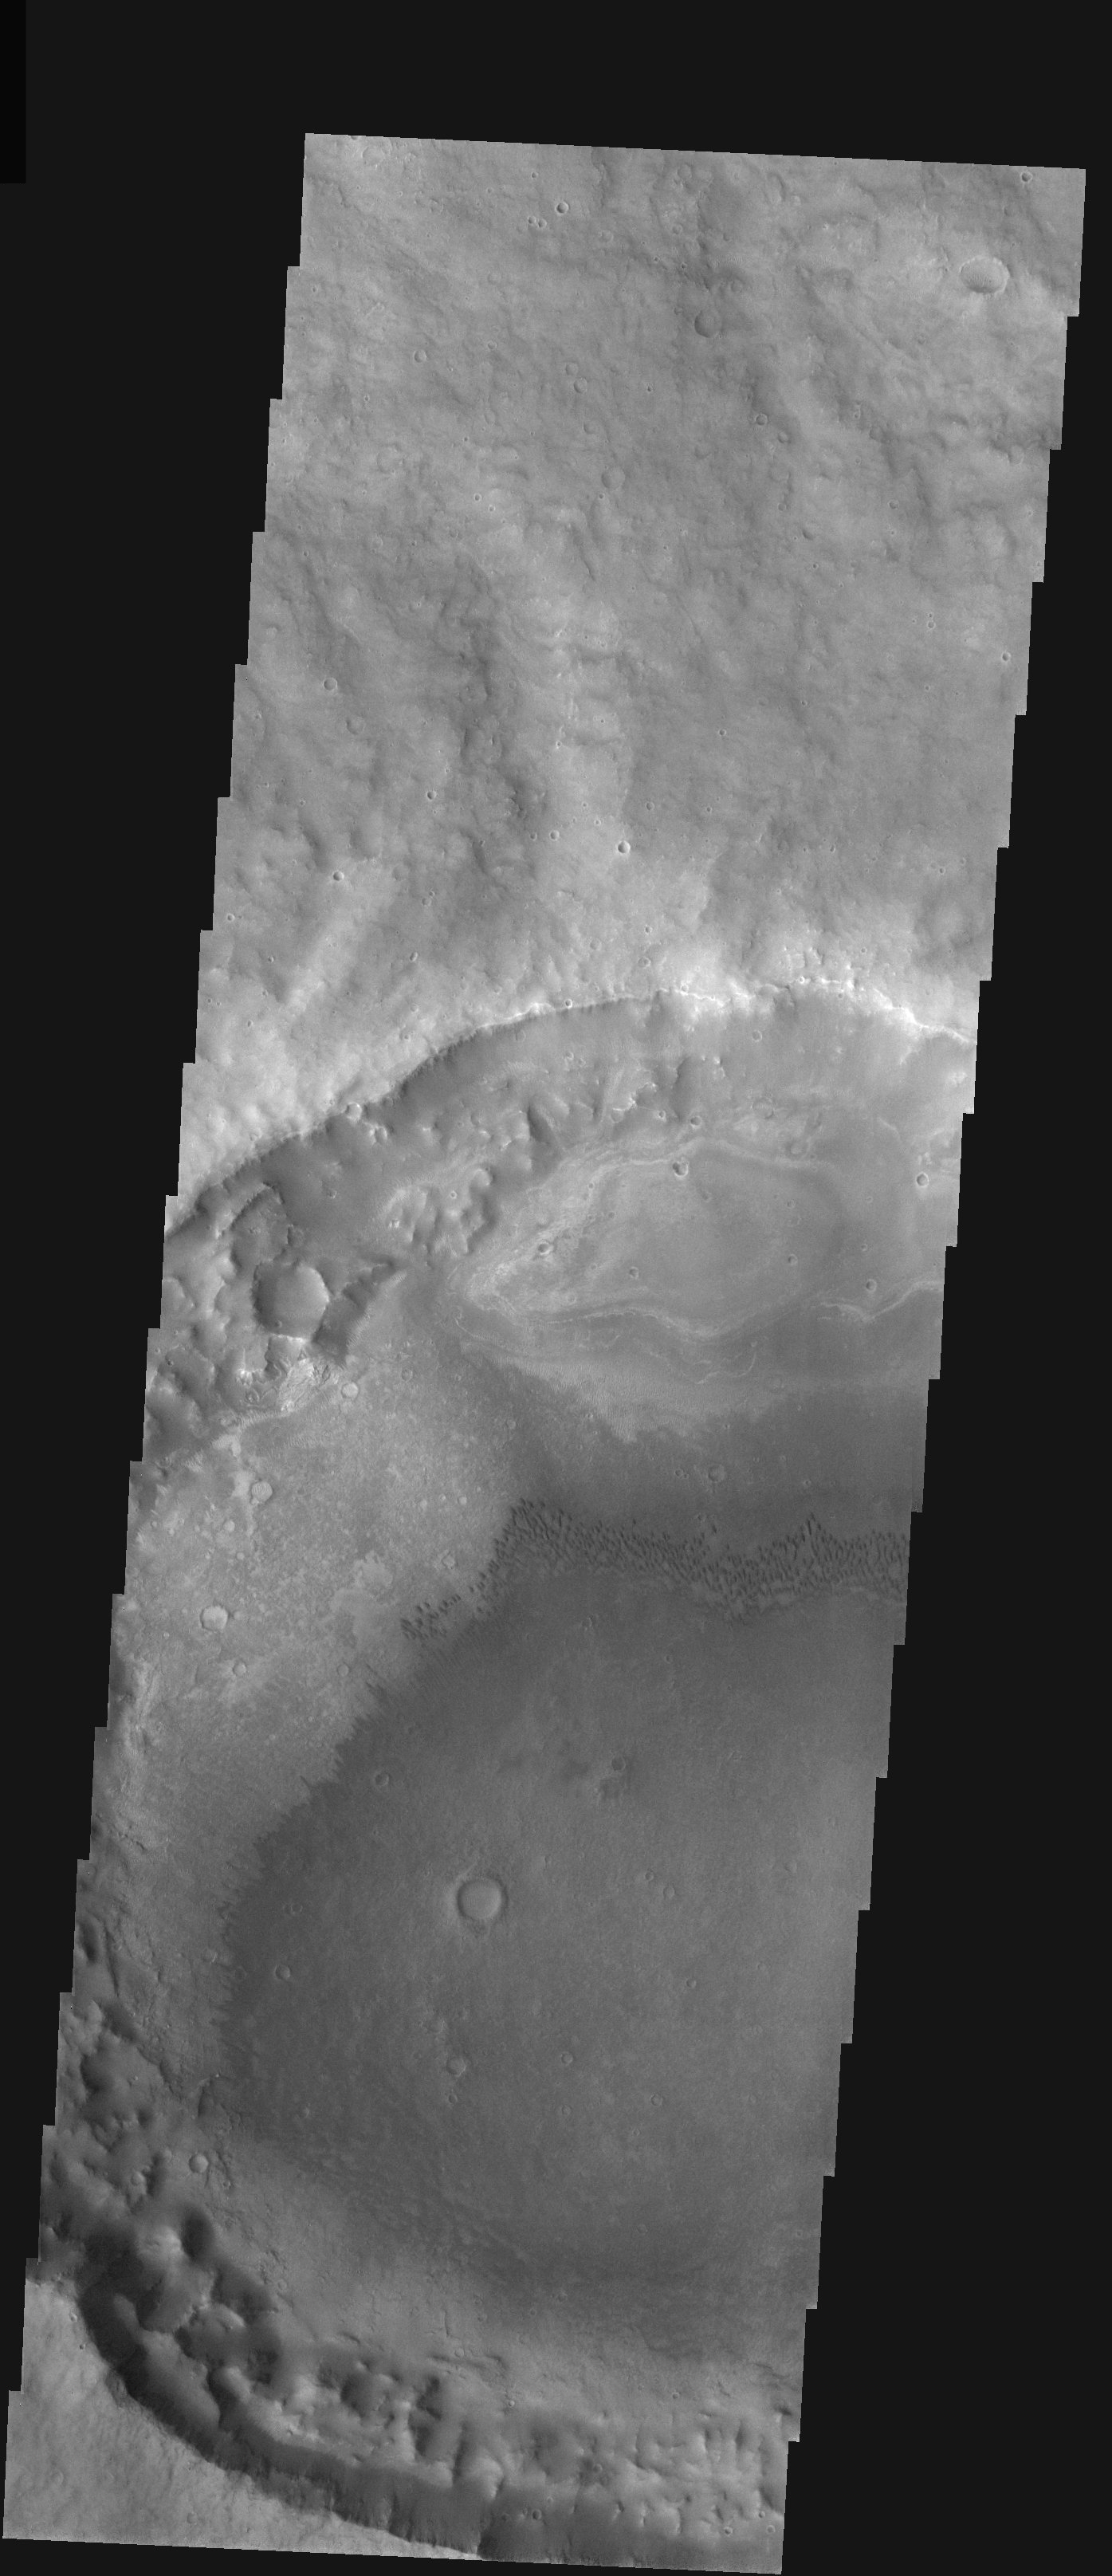

Hematite Outlier and Sand Dunes

Released 4 December 2003

This image shows a crater just south of the edge of the famous hematite-bearing surface, which is visible in the context image as a smooth area to the north. The crater has two features of immediate note. The first is a layered mound in the north part of the crater floor. This mound contains hematite, and it is an outlying remnant of the greater deposits to the north that have otherwise completely disappeared in this crater. The second feature is a dune field in the center of the crater floor, with dark dunes indicating winds from the northwest. The dunes grade into a dark sand sheet with no coherent structure, indicating that the sand layer thins out to the south and east.

Image information: VIS instrument. Latitude -4.4, Longitude 357.3 East (2.7 West). 19 meter/pixel resolution.

Note: this THEMIS visual image has not been radiometrically nor geometrically calibrated for this preliminary release. An empirical correction has been performed to remove instrumental effects. A linear shift has been applied in the cross-track and down-track direction to approximate spacecraft and planetary motion. Fully calibrated and geometrically projected images will be released through the Planetary Data System in accordance with Project policies at a later time.

NASA’s Jet Propulsion Laboratory manages the 2001 Mars Odyssey mission for NASA’s Office of Space Science, Washington, D.C. The Thermal Emission Imaging System (THEMIS) was developed by Arizona State University, Tempe, in collaboration with Raytheon Santa Barbara Remote Sensing. The THEMIS investigation is led by Dr. Philip Christensen at Arizona State University. Lockheed Martin Astronautics, Denver, is the prime contractor for the Odyssey project, and developed and built the orbiter. Mission operations are conducted jointly from Lockheed Martin and from JPL, a division of the California Institute of Technology in Pasadena.

Credit: NASA/JPL/Arizona State University